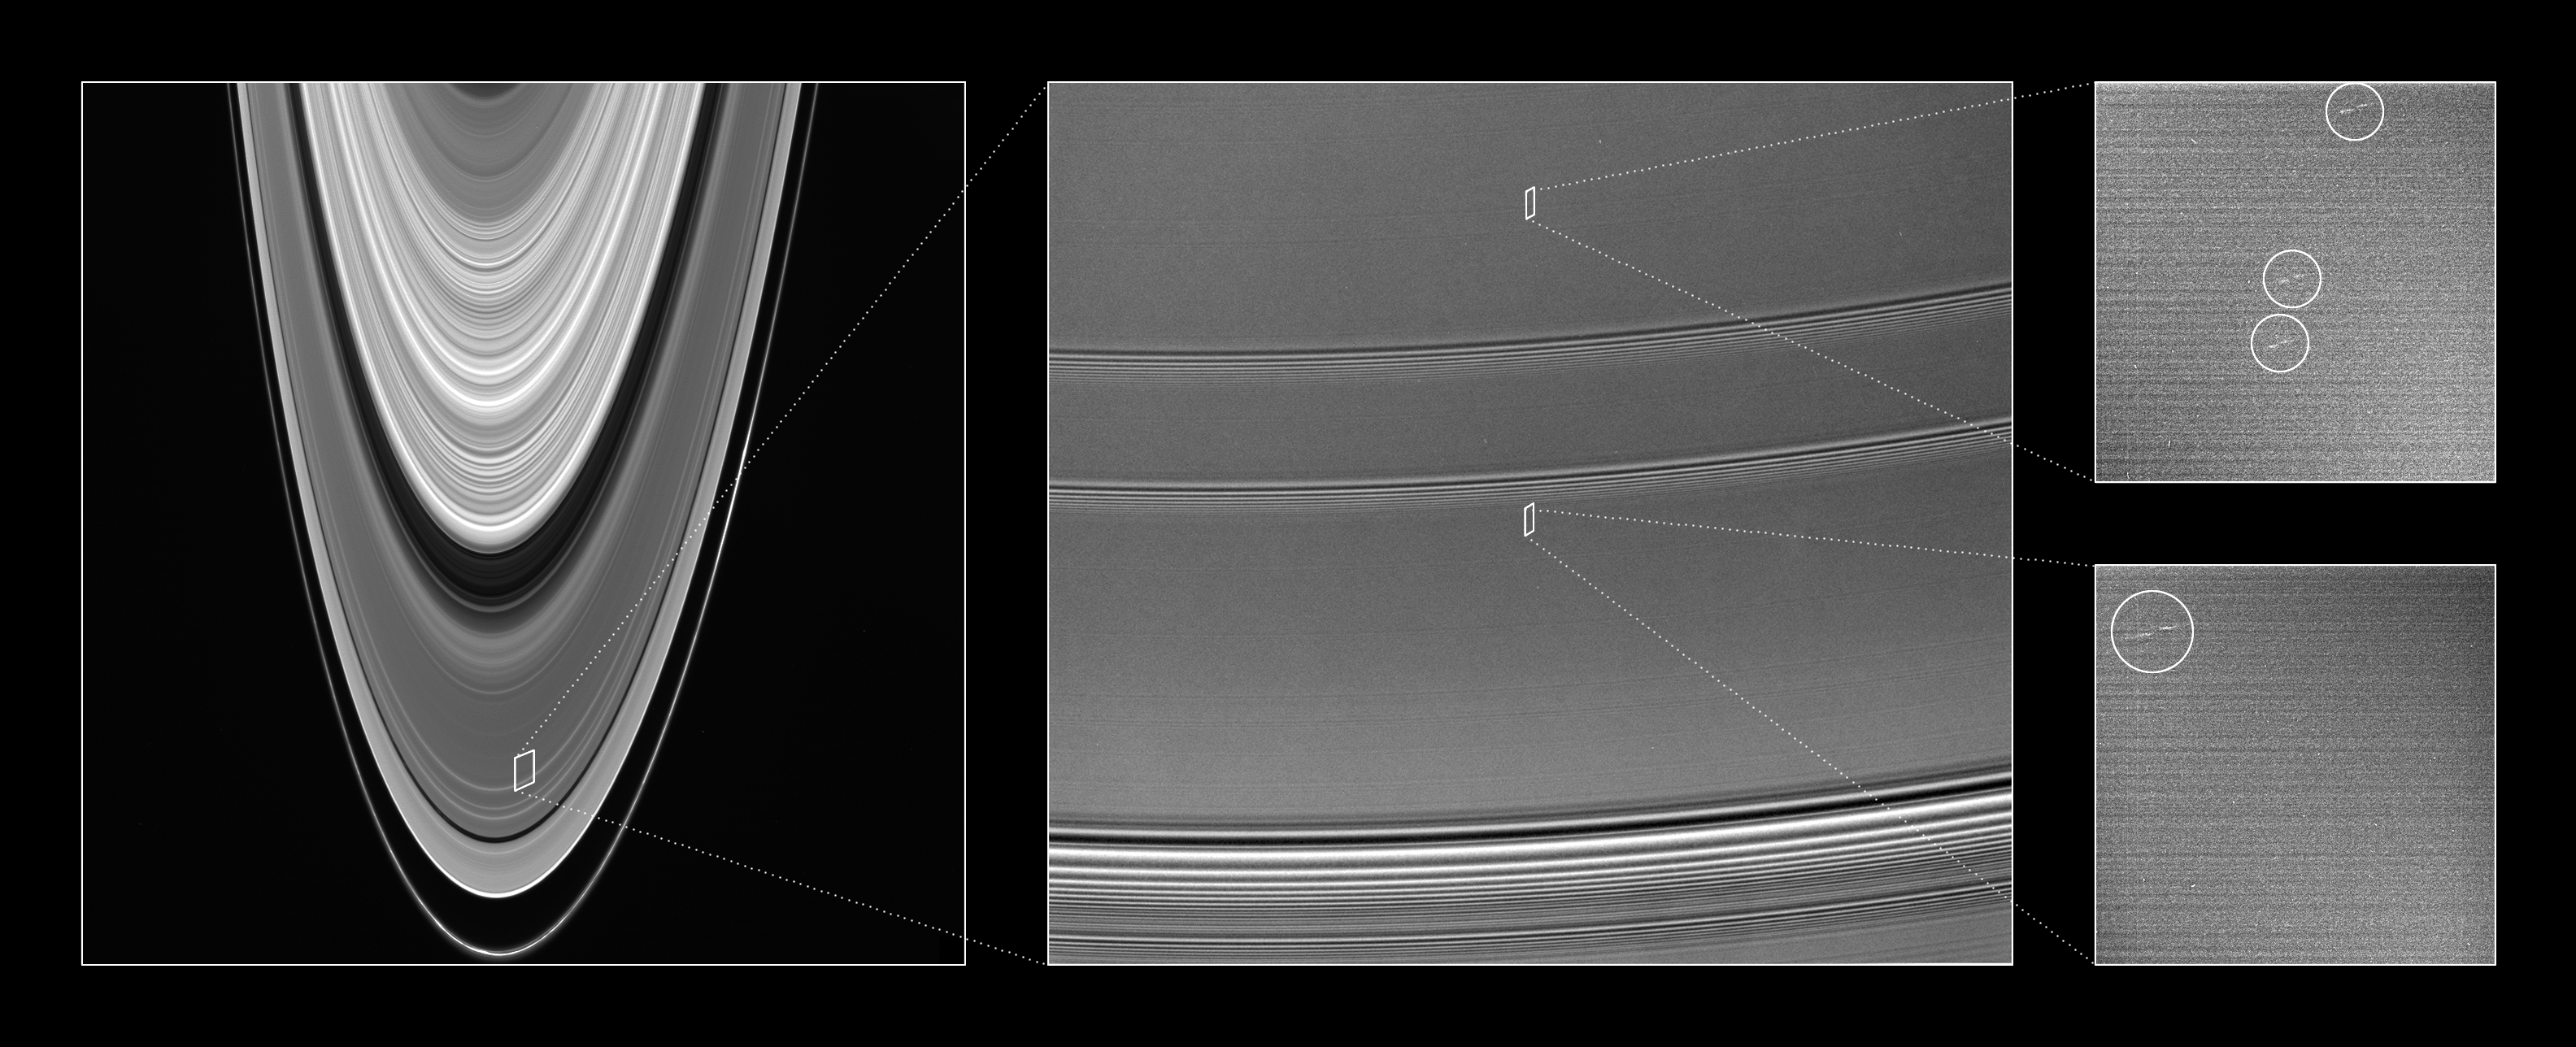

Locating the Propellers

This collection of Cassini images provides context for understanding the location and scale of propeller-shaped features observed within Saturn’s A ring.

Careful analysis of the highest resolution images taken by Cassini’s cameras as the spacecraft slipped into Saturn orbit revealed the four faint, propeller-shaped double-streaks in an otherwise bland part of the mid-A ring. Imaging scientists believe the “propellers” provide the first direct observation of the dynamical effects of moonlets approximately 100 meters (300 feet) in diameter. The propeller moonlets represent a hitherto unseen size-class of particles orbiting within the rings.

The left-hand panel provides broad context within the rings, and shows the B ring, Cassini Division, A ring and F ring. Image scale in the radial, or outward from Saturn, direction is about 45 kilometers (28 miles) per pixel; because the rings are viewed at an angle, the image scale in the longitudinal, or circumferential, direction is several times greater.

The center image is a closer view of the A ring, showing the radial locations where propeller features were spotted. The view is approximately 1,800 kilometers (1,100 miles) across from top to bottom and includes a large density wave at bottom (caused by the moons Janus and Epimetheus), as well as two smaller density waves. The footprints of the propeller discovery images are between density waves, in bland, quiescent regions of the ring.

The propellers appear as double dashes in the two close-up discovery images at the right and are circled. The unseen moonlets, each roughly the size of a football field, lie in the center of each structure. These two images were taken during Saturn orbit insertion on July 1, 2004, and are presented here at one-half scale. Resolution in the original images was 52 meters (171 feet) per pixel. The horizontal lines in the image represent electronic noise and do not correspond to ring features.

The propellers are about 5 kilometers (3 miles) long from tip to tip, and the radial offset (the “leading” dash is slightly closer to Saturn) is about 300 meters (1,000 feet).

The propeller structures are unchanged as they orbit the planet. In that way, they are much like the wave pattern that trails after a speedboat as it skims across a smooth lake. Such a pattern is hard to discern in a choppy sea. In much the same way, scientists think other effects may be preventing Cassini from seeing the propellers except in very bland parts of the rings.

See PIA07790 and PIA07791 for additional images showing these features.

The Cassini-Huygens mission is a cooperative project of NASA, the European Space Agency and the Italian Space Agency. The Jet Propulsion Laboratory, a division of the California Institute of Technology in Pasadena, manages the mission for NASA’s Science Mission Directorate, Washington, D.C. The Cassini orbiter and its two onboard cameras were designed, developed and assembled at JPL. The imaging operations center is based at the Space Science Institute in Boulder, Colo.

Credit: NASA/JPL/Space Science Institute